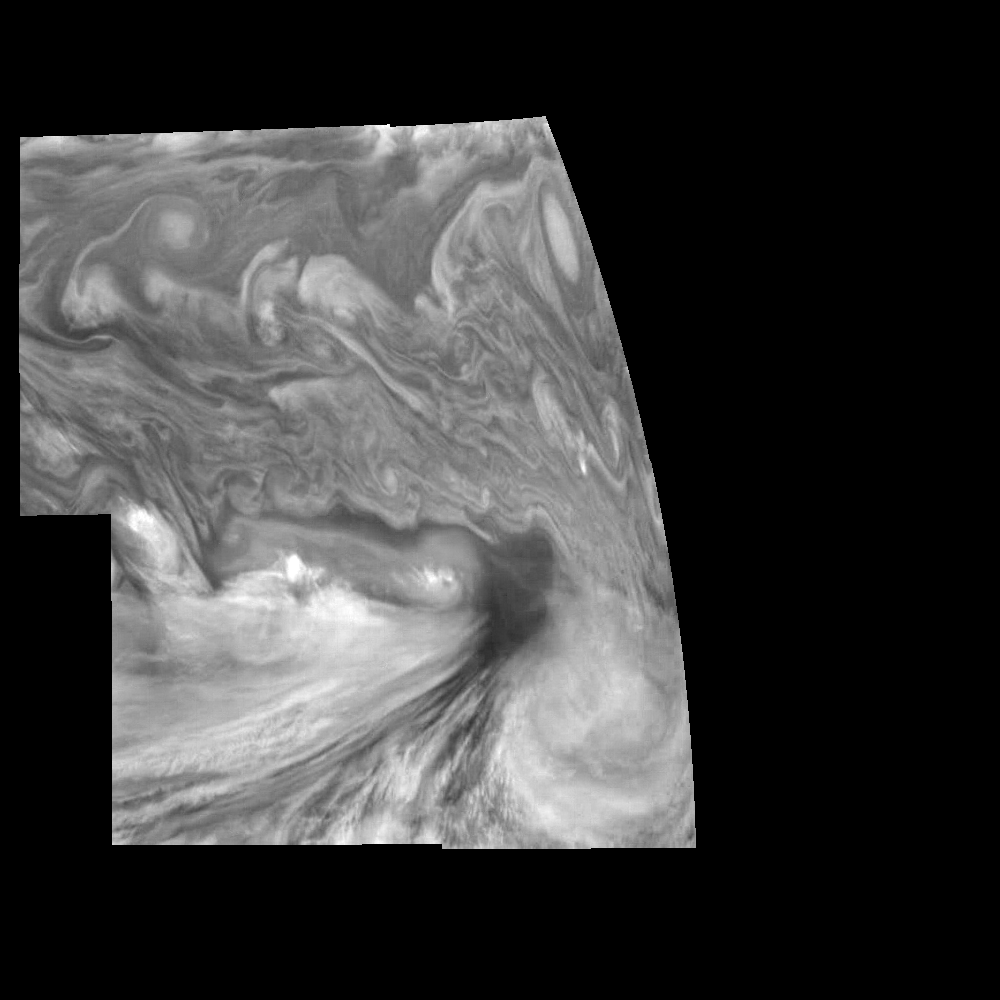

Jupiter’s Equatorial Region in the Near-Infrared (Time Set 3)

Mosaic of Jupiter’s equatorial region at 756 nanometers (nm). The mosaic covers an area of 34,000 kilometers by 22,000 kilometers. The near-infrared continuum filter shows the features of Jupiter’s main visible cloud deck. The dark region near the center of the mosaic is an equatorial “hotspot” similar to the Galileo Probe entry site. These features are holes in the bright, reflective, equatorial cloud layer where warmer thermal emission from Jupiter’s deep atmosphere can pass through. The circulation patterns observed here along with the composition measurements from the Galileo Probe suggest that dry air may be converging and sinking over these regions, maintaining their cloud-free appearance. The bright oval in the upper right of the mosaic as well as the other smaller bright features are examples of upwelling of moist air and condensation.

North is at the top. The mosaic covers latitudes 1 to 19 degrees and is centered at longitude 336 degrees West. The planetary limb runs along the right edge of the image. Cloud patterns appear foreshortened as they approach the limb. The smallest resolved features are tens of kilometers in size. These images were taken on December 17, 1996, at a range of 1.5 million kilometers by the Solid State Imaging system aboard NASA’s Galileo spacecraft.

The Jet Propulsion Laboratory, Pasadena, CA manages the mission for NASA’s Office of Space Science, Washington, DC.

Credit: NASA/JPL-Caltech